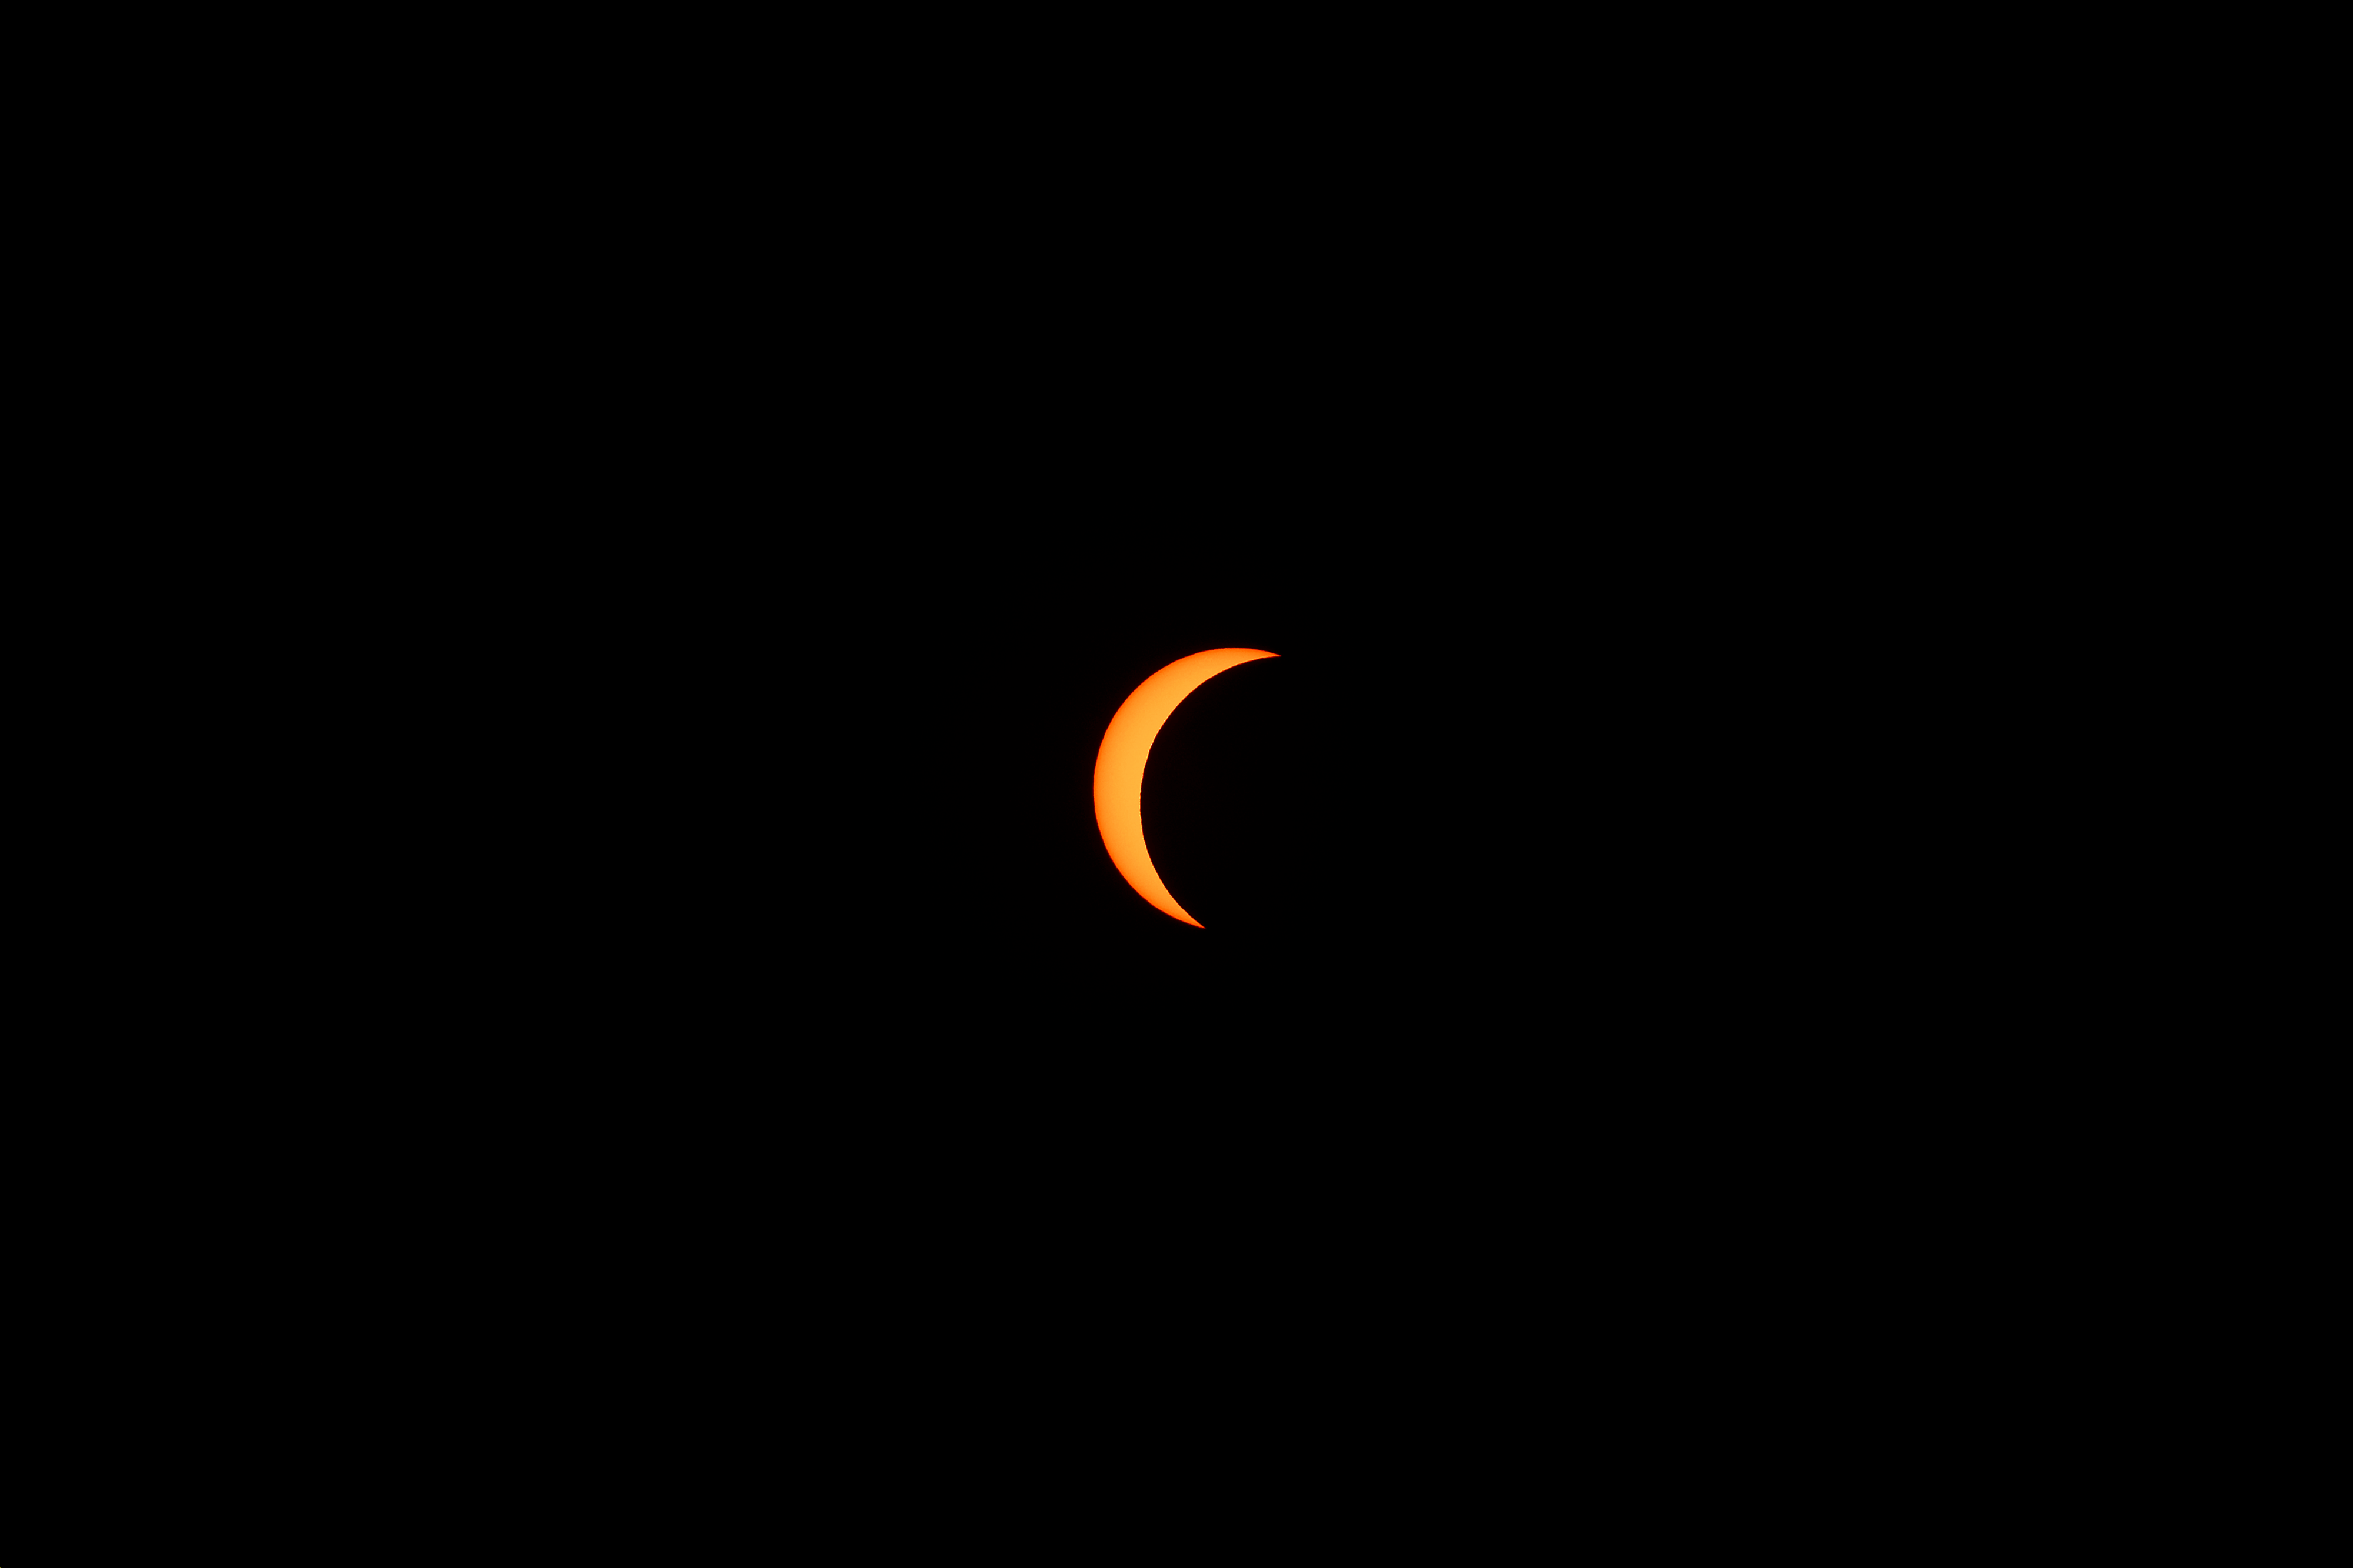

2024 Partial Solar Eclipse

The moon is seen passing in front of the sun during a partial solar eclipse from NASA Langley Research Center in Hampton, VA, Monday, April 8, 2024. A total solar eclipse swept across a narrow portion of the North American continent from Mexico’s Pacific coast to the Atlantic coast of Newfoundland, Canada. A partial solar eclipse was visible across the entire North American continent along with parts of Central America and Europe.

Credit: NASA, Ryan Hill